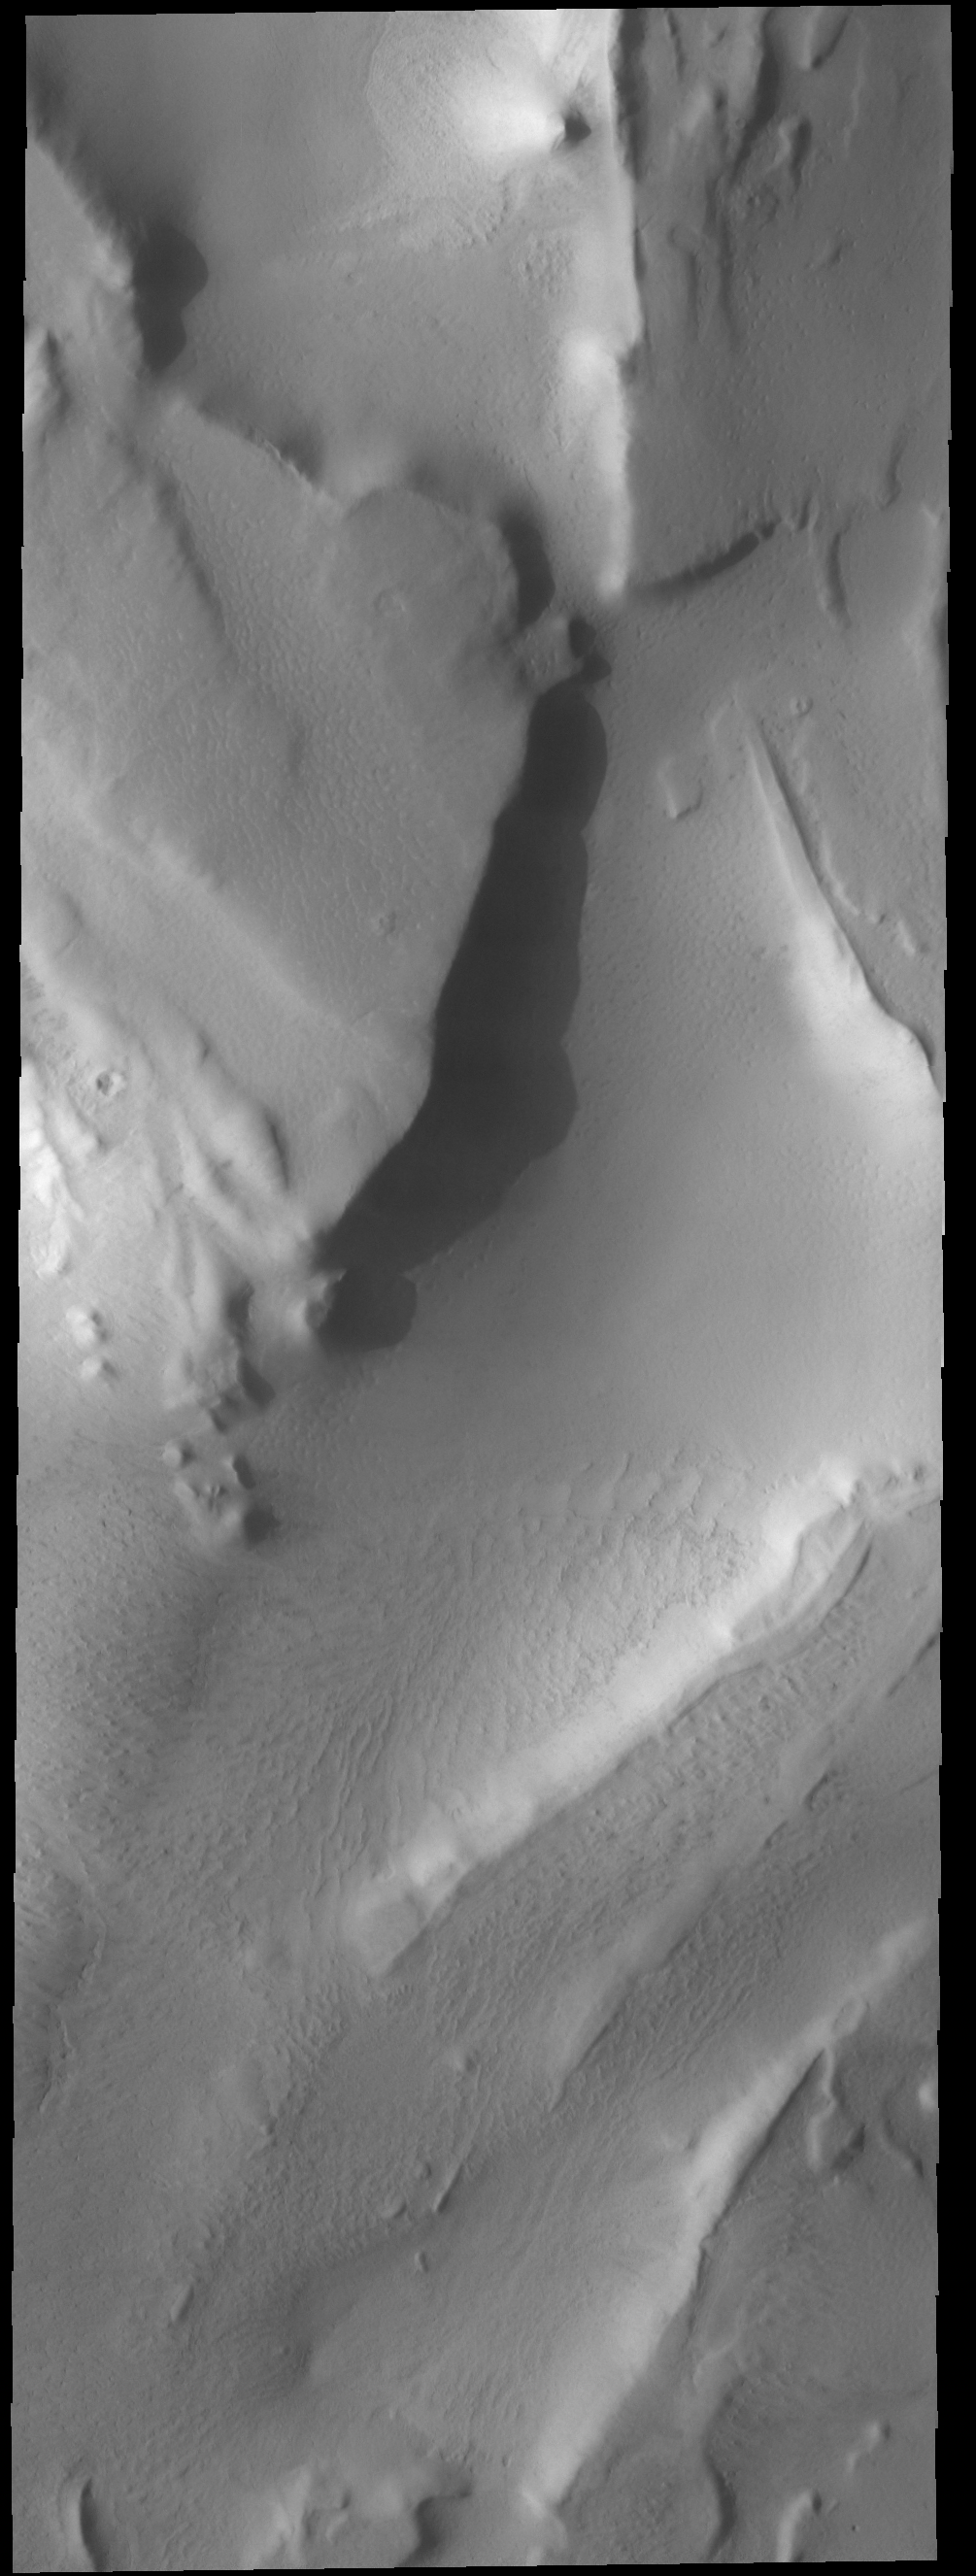

Summer’s End

This VIS image shows depressions near the south polar cap. All surface ice in this region has been removed by the relative warmth of summer, revealing subtle features of the surface.

Credit: NASA/JPL-Caltech/ASU